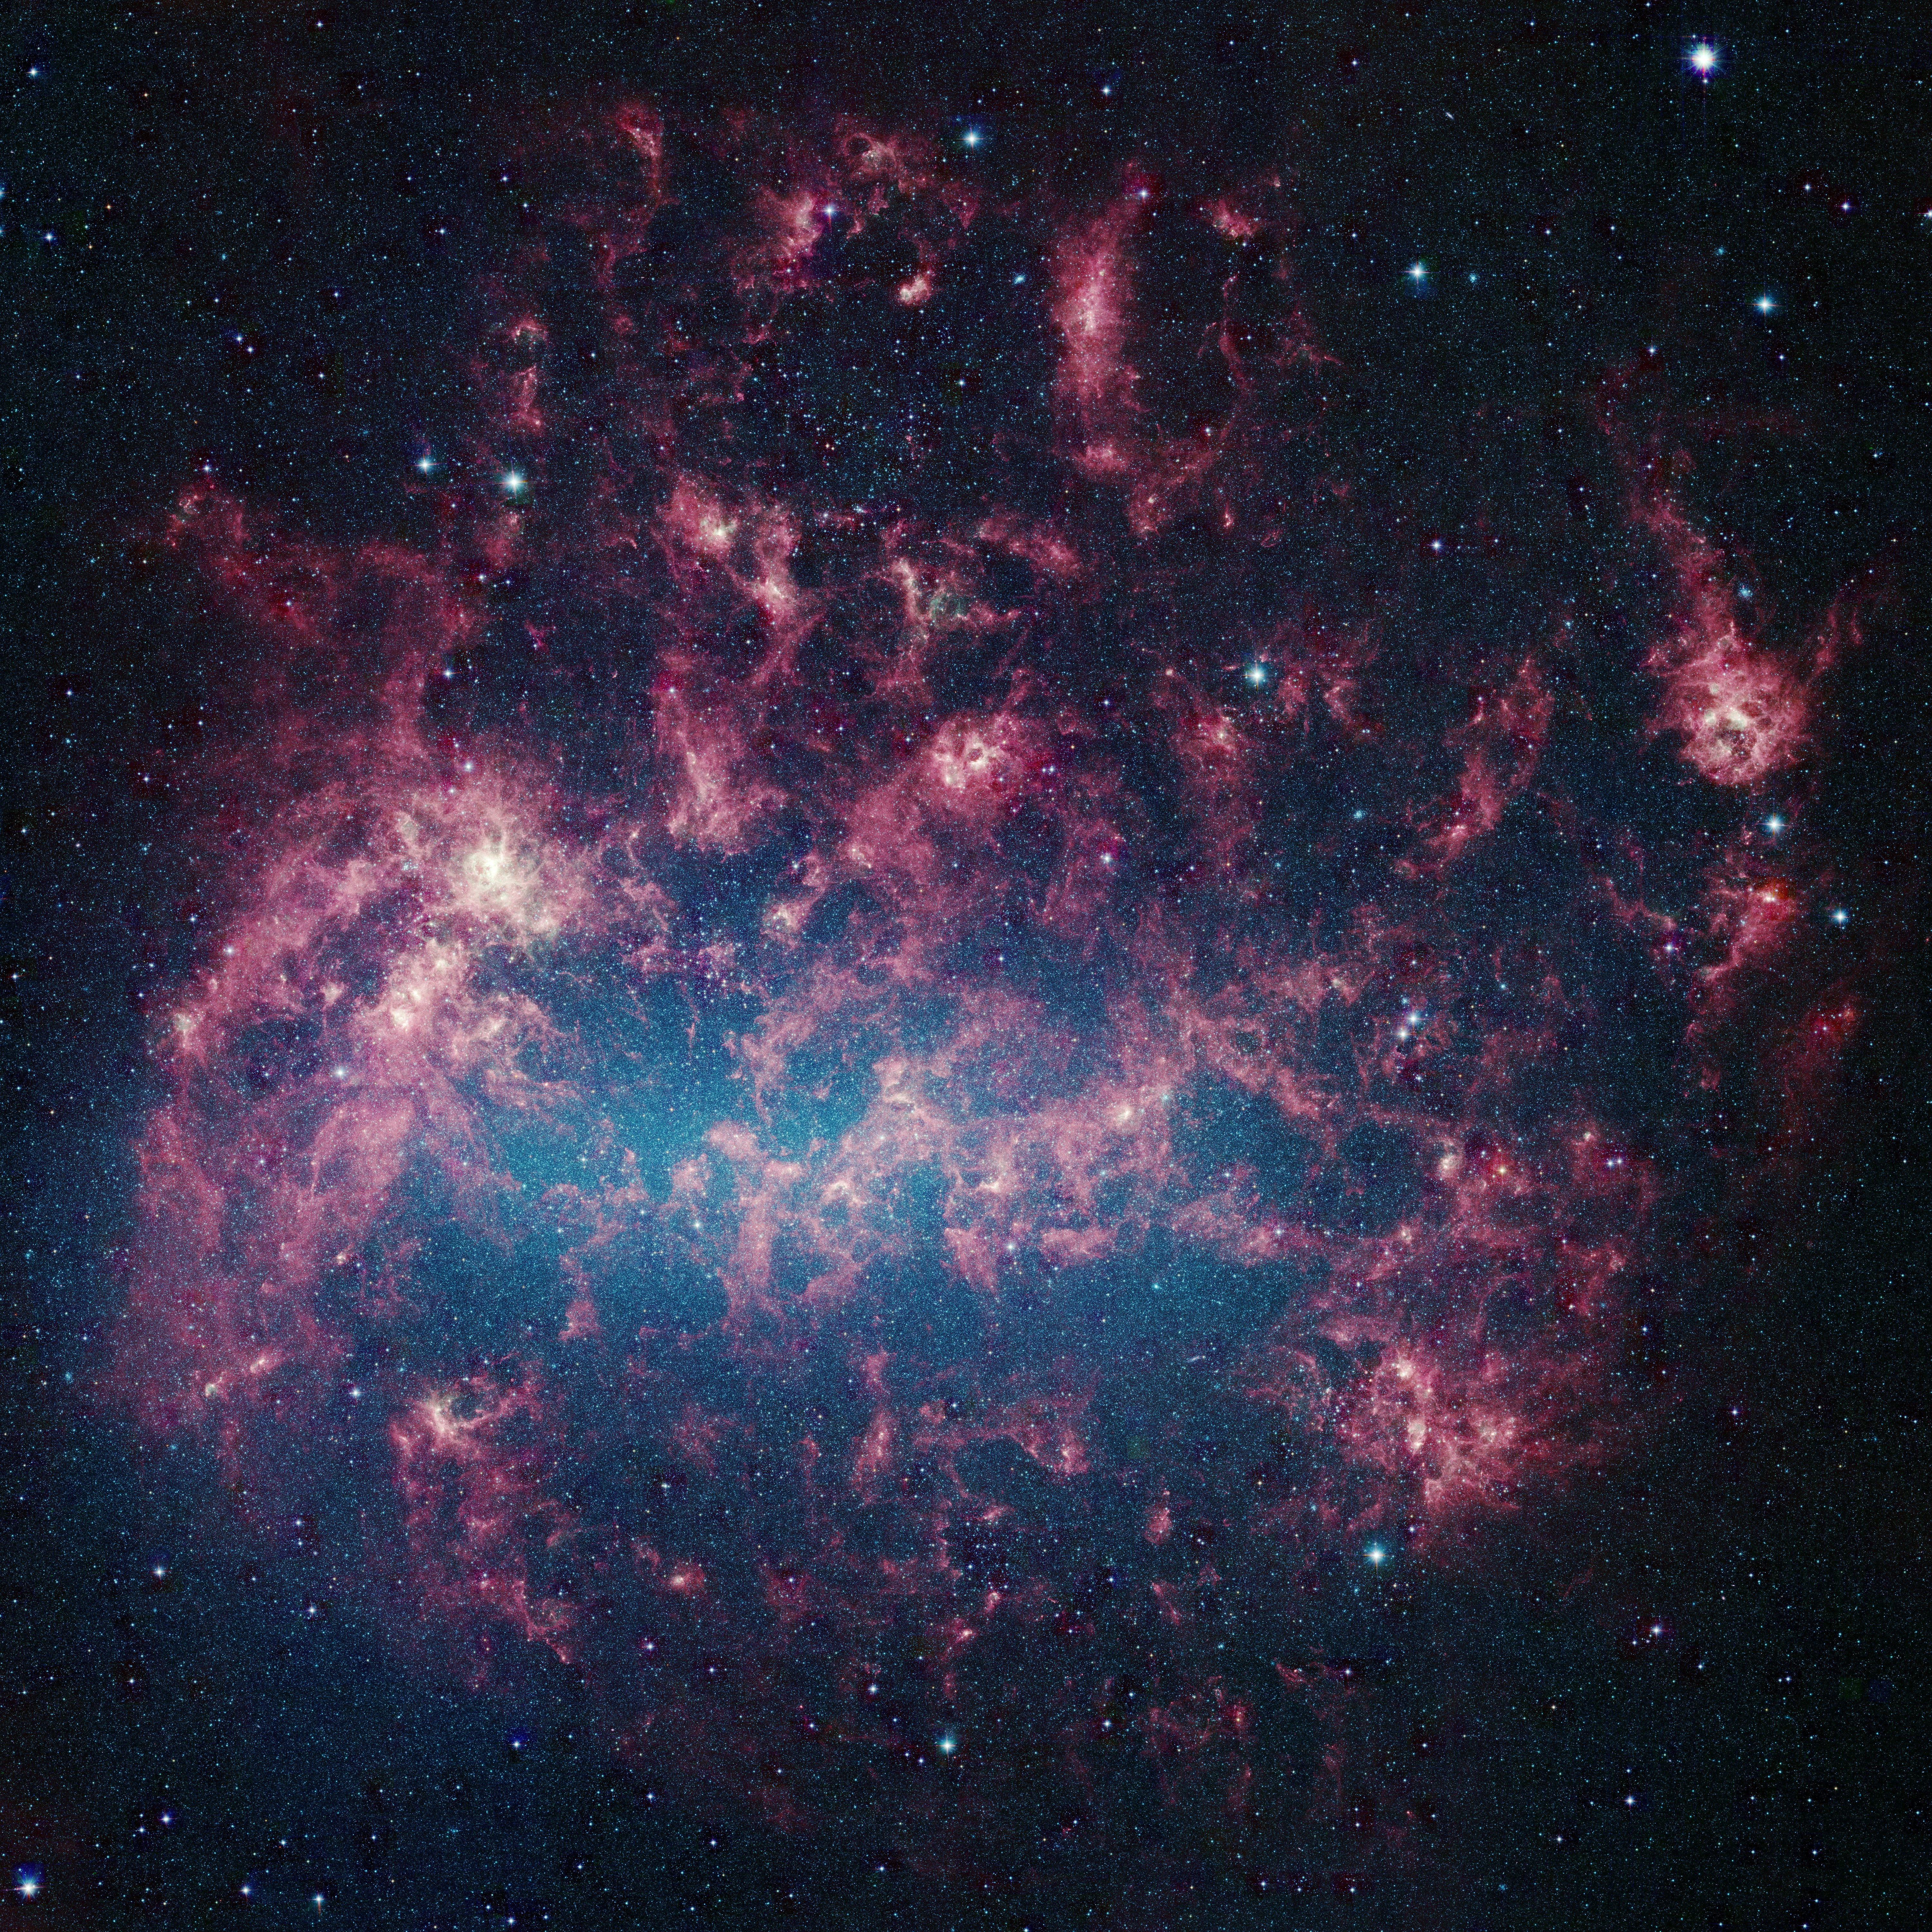

Our Chaotic Neighbor

Poster Version
Large Magellanic Cloud

This vibrant image from NASA’s Spitzer Space Telescope shows the Large Magellanic Cloud, a satellite galaxy to our own Milky Way galaxy.

The infrared image, a mosaic of more than 100,000 individual tiles, offers astronomers a unique chance to study the lifecycle of stars and dust in a single galaxy. Nearly one million objects are revealed for the first time in this Spitzer view, which represents about a 1,000-fold improvement in sensitivity over previous space-based missions. Most of the new objects are dusty stars of various ages populating the Large Magellanic Cloud; the rest are thought to be background galaxies.

The blue color in the picture, seen most prominently in the central bar, represents starlight from older stars. The chaotic, bright regions outside this bar are filled with hot, massive stars buried in thick blankets of dust. The red clouds contain cooler interstellar gas and molecular-sized dust grains illuminated by ambient starlight.

The Large Magellanic Cloud, located 160,000 light-years from Earth, is one of a handful of dwarf galaxies that orbit our own Milky Way. It is approximately one-third as wide as the Milky Way, and, if it could be seen in its entirety, would cover the same amount of sky as a grid of about 480 full moons. About one-third of the whole galaxy can be seen in the Spitzer image.

This picture is a composite of infrared light captured by Spitzer’s infrared array camera. Light with wavelengths of 8 and 5.8 microns is red and orange: 4.5-micron light is green; and 3.6-micron light is blue.

Credit: NASA/JPL-Caltech/STScI